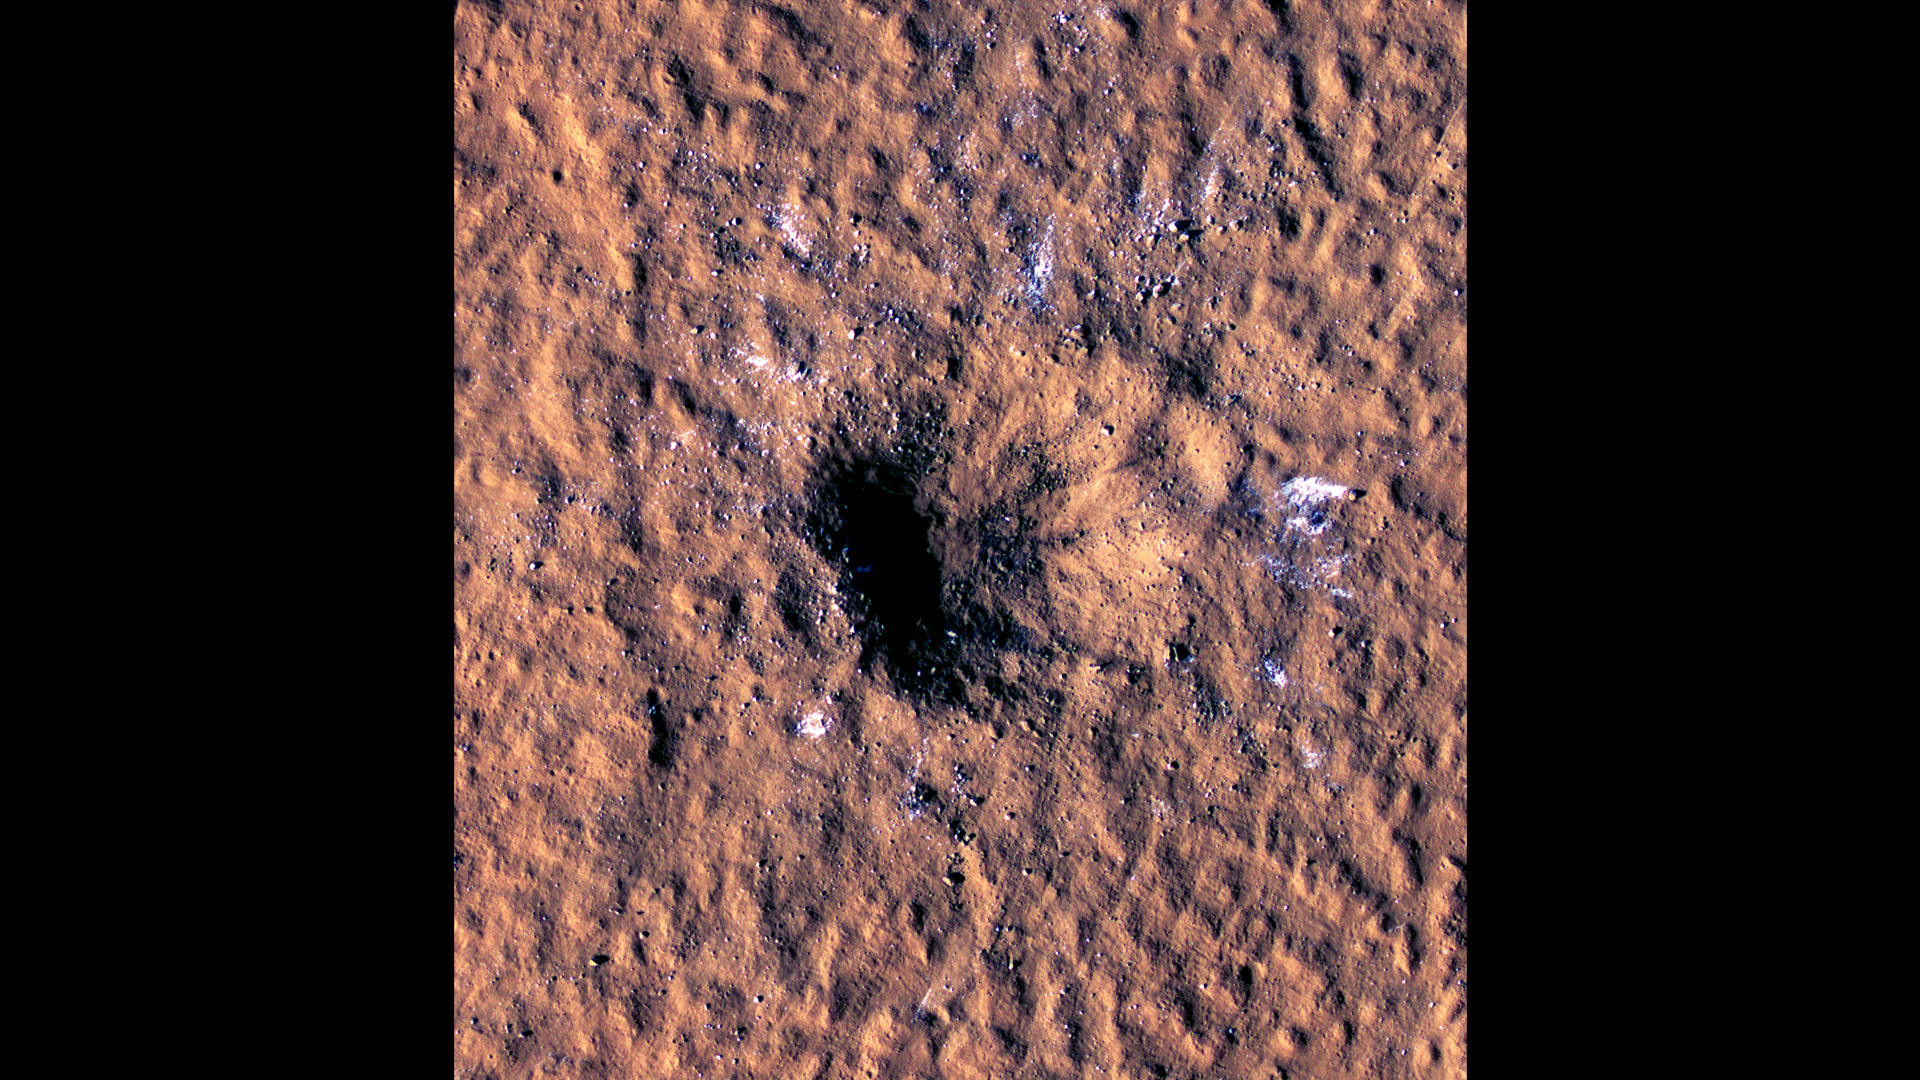

HiRISE Views a Mars Impact Crater Surrounded by Water Ice

Boulder-size blocks of water ice can be seen around the rim of this giant meteoroid impact crater on Mars, as viewed by the High-Resolution Imaging Science Experiment (HiRISE camera) aboard NASA’s Mars Reconnaissance Orbiter. The crater was formed on Dec. 24, 2021, when a meteoroid struck the ground in a region of Mars called Amazonis Planitia.

The impact churned up a layer of water ice buried under the ground here – the closest to the Martian equator buried water ice has ever been found. NASA scientists are interested in finding deposits of water ice as close to the Martian equator as possible, where it’s warmer and safer to land. This ice would be a critical resource for astronauts as drinking water, for agriculture, and for rocket propellant.

Figure A is an annotated version of the image indicating the crater is about 490 feet (150 meters) across.

The University of Arizona, in Tucson, operates HiRISE, which was built by Ball Aerospace & Technologies Corp., in Boulder, Colorado. NASAâ€™s Jet Propulsion Laboratory, a division of Caltech in Pasadena, California, manages the Mars Reconnaissance Orbiter Project for NASAâ€™s Science Mission Directorate in Washington.

Credit: NASA/JPL-Caltech/University of Arizona